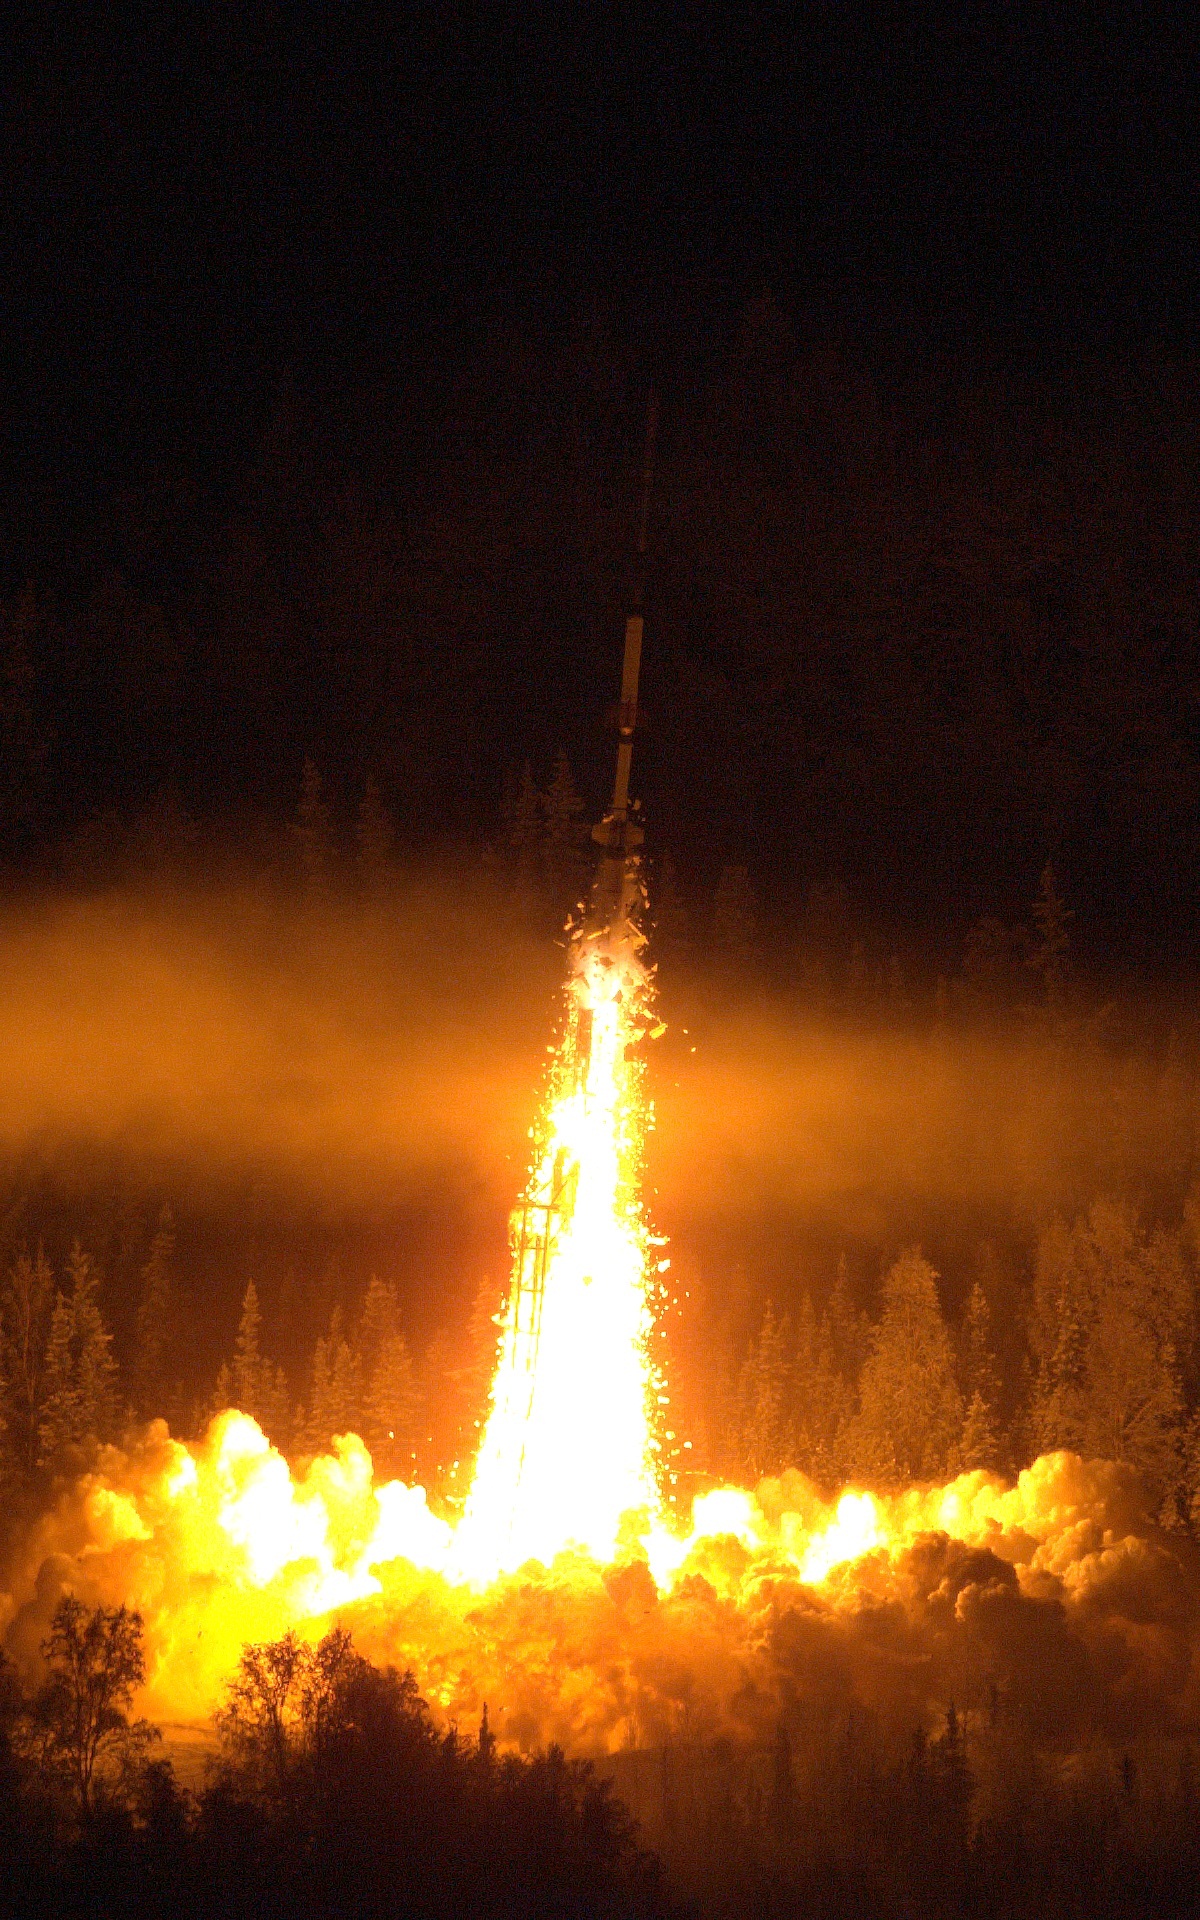

Sounding Rocket Launches Successfully from Alaska

A NASA Oriole IV sounding rocket with the Aural Spatial Structures Probe leaves the launch pad on Jan. 28, 2015, from the Poker Flat Research Range in Alaska. More info: On count day number 15, the Aural Spatial Structures Probe, or ASSP, was successfully launched on a NASA Oriole IV sounding rocket at 5:41 a.m. EST on Jan. 28, 2015, from the Poker Flat Research Range in Alaska. Preliminary data show that all aspects of the payload worked as designed and the principal investigator Charles Swenson at Utah State University described the mission as a “raging success.” “This is likely the most complicated mission the sounding rocket program has ever undertaken and it was not easy by any stretch," said John Hickman, operations manager of the NASA sounding rocket program office at the Wallops Flight Facility, Virginia. "It was technically challenging every step of the way.” “The payload deployed all six sub-payloads in formation as planned and all appeared to function as planned. Quite an amazing feat to maneuver and align the main payload, maintain the proper attitude while deploying all six 7.3-pound sub payloads at about 40 meters per second," said Hickman.

Credit: NASA/Lee Wingfield